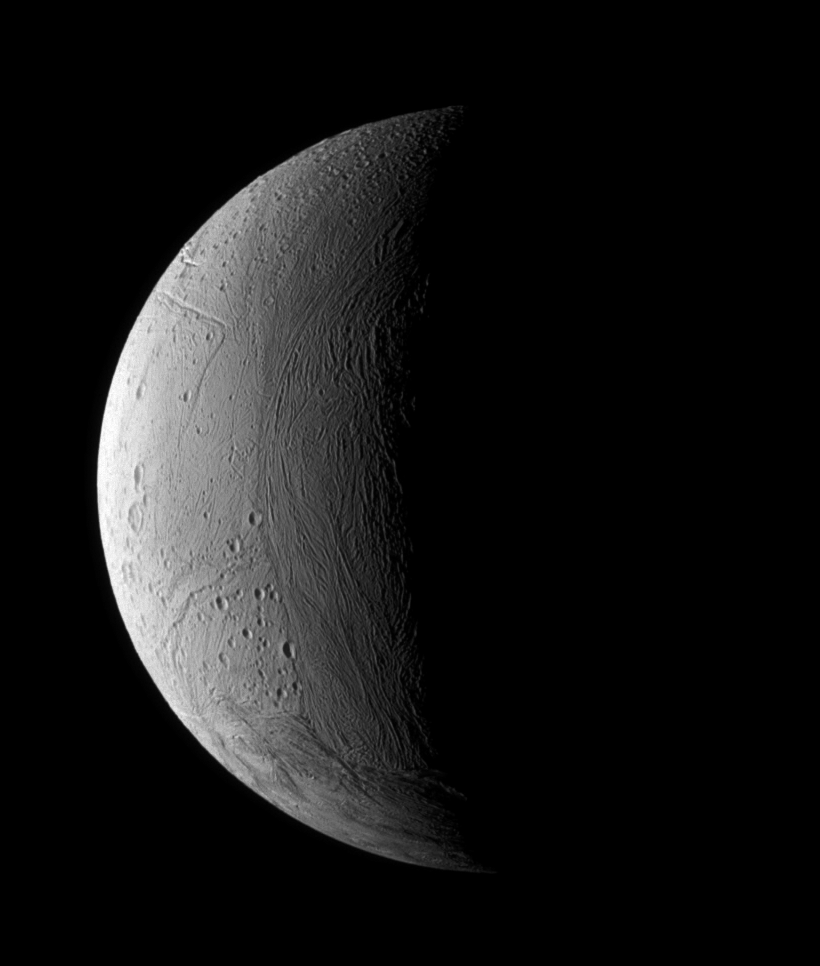

Youthful Enceladus

For Enceladus, wrinkles mean the opposite of old age. This view of a crescent Enceladus shows a transition zone between a wrinkled and presumably younger region of terrain and an older, more heavily cratered region. The moon’s geologically active southern polar region is seen at bottom.

The lit terrain shown here is on the side of Enceladus (505 kilometers, or 314 miles across) that faces away from Saturn. North is up and rotated 20 degrees to the right.

The image was taken in visible light with the Cassini spacecraft narrow-angle camera on Dec. 24, 2005 at a distance of approximately 108,000 kilometers (67,000 miles) from Enceladus and at a Sun-Enceladus-spacecraft, or phase, angle of 102 degrees. Image scale is 646 meters (2,118 feet) per pixel.

The Cassini-Huygens mission is a cooperative project of NASA, the European Space Agency and the Italian Space Agency. The Jet Propulsion Laboratory, a division of the California Institute of Technology in Pasadena, manages the mission for NASA’s Science Mission Directorate, Washington, D.C. The Cassini orbiter and its two onboard cameras were designed, developed and assembled at JPL. The imaging operations center is based at the Space Science Institute in Boulder, Colo.

Credit: NASA/JPL/Space Science Institute